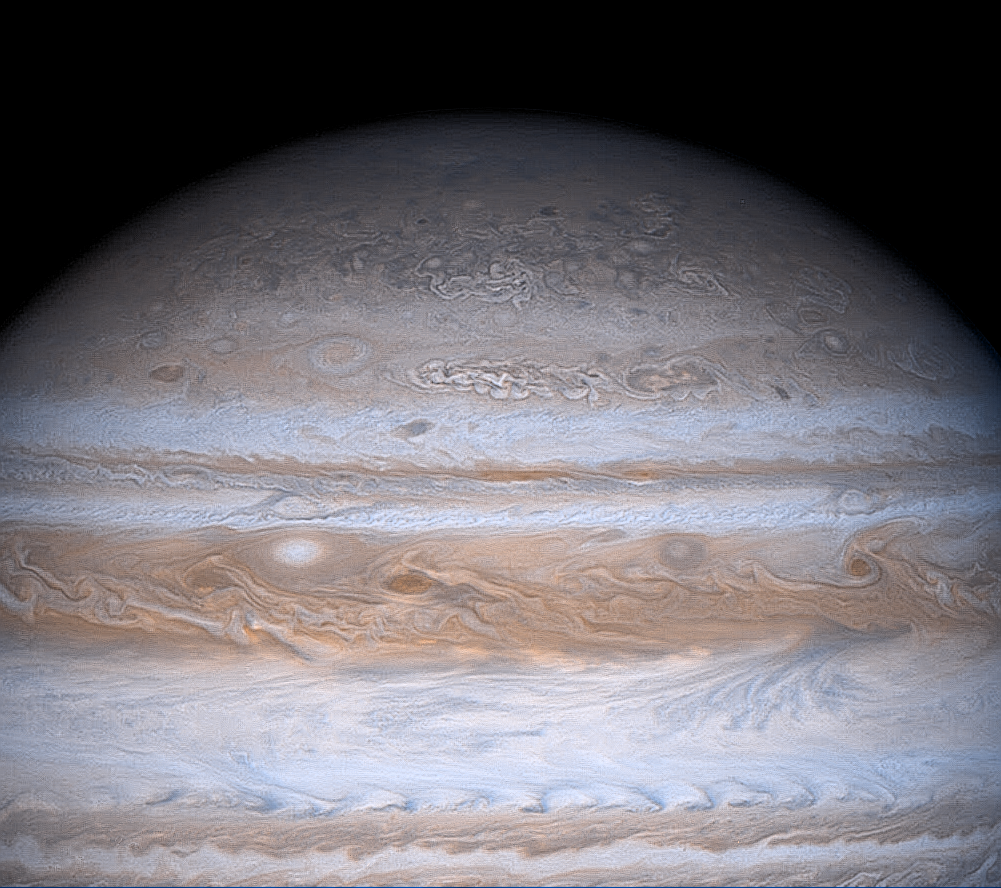

High Latitude Mottling on Jupiter

The familiar banded appearance of Jupiter at low and middle latitudes gradually gives way to a more mottled appearance at high latitudes in this striking true color image taken Dec. 13, 2000, by NASA’s Cassini spacecraft.

The intricate structures seen in the polar region are clouds of different chemical composition, height and thickness. Clouds are organized by winds, and the mottled appearance in the polar regions suggests more vortex-type motion and winds of less vigor at higher latitudes.

The cause of this difference is not understood. One possible contributor is that the horizontal component of the Coriolis force, which arises from the planet’s rotation and is responsible for curving the trajectories of ocean currents and winds on Earth, has its greatest effect at high latitudes and vanishes at the equator. This tends to create small, intense vortices at high latitudes on Jupiter. Another possibility may lie in that fact that Jupiter overall emits nearly as much of its own heat as it absorbs from the Sun, and this internal heat flux is very likely greater at the poles. This condition could lead to enhanced convection at the poles and more vortex-type structures. Further analysis of Cassini images, including analysis of sequences taken over a span of time, should help us understand the cause of equator-to-pole differences in cloud organization and evolution.

By the time this picture was taken, Cassini had reached close enough to Jupiter to allow the spacecraft to return images with more detail than what’s possible with the planetary camera on NASA’s Earth-orbiting Hubble Space Telescope. The resolution here is 114 kilometers (71 miles) per pixel. This contrast-enhanced, edge-sharpened frame was composited from images take at different wavelengths with Cassini’s narrow-angle camera, from a distance of 19 million kilometers (11.8 million miles). The spacecraft was in almost a direct line between the Sun and Jupiter, so the solar illumination on Jupiter is almost full phase.

Cassini is a cooperative project of NASA, the European Space Agency and the Italian Space Agency. The Jet Propulsion Laboratory, a division of the California Institute of Technology in Pasadena, manages the Cassini mission for NASA’s Office of Space Science, Washington, D.C.

Credit: NASA/JPL/University of Arizona